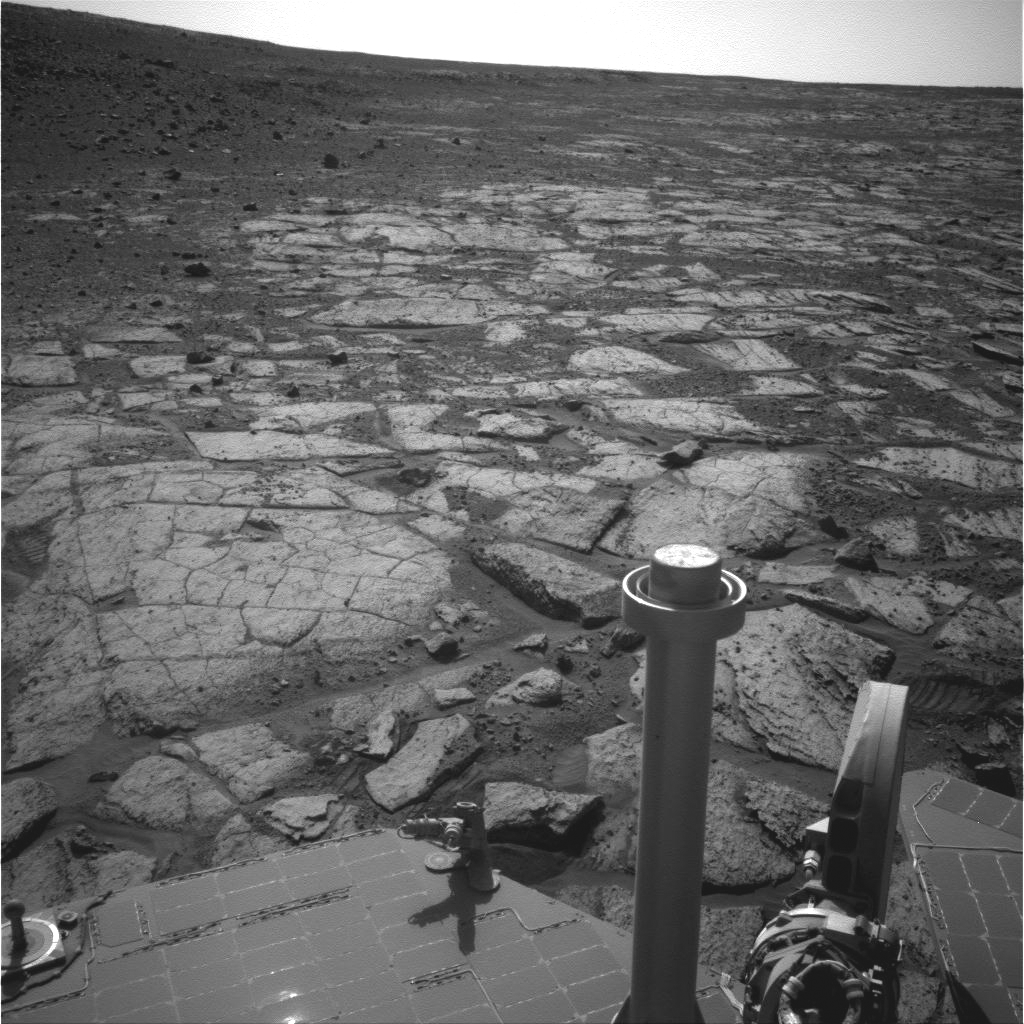

Northern Tip of ‘Solander Point’ on Endeavour Crater Rim

NASA’s Mars Exploration Rover Opportunity used its navigation camera (Navcam) to record this image of the northern end of “Solander Point,” a raised section of the western rim of Endeavour Crater.

The rover team is using Opportunity to study outcrops around the edge of Solander Point and plans to drive the rover onto Solander Point to continue mobile operations through the upcoming Martian southern hemisphere winter.

This view was taken during the mission’s 3,391st Martian day, or sol (Aug. 8, 2013). It is centered toward west-northwest, looking across the northern tip of Solander Point.

NASA’s Jet Propulsion Laboratory, a division of the California Institute of Technology in Pasadena, manages the Mars Exploration Rover Project for NASA’s Science Mission Directorate, Washington.

Credit: NASA/JPL-Caltech